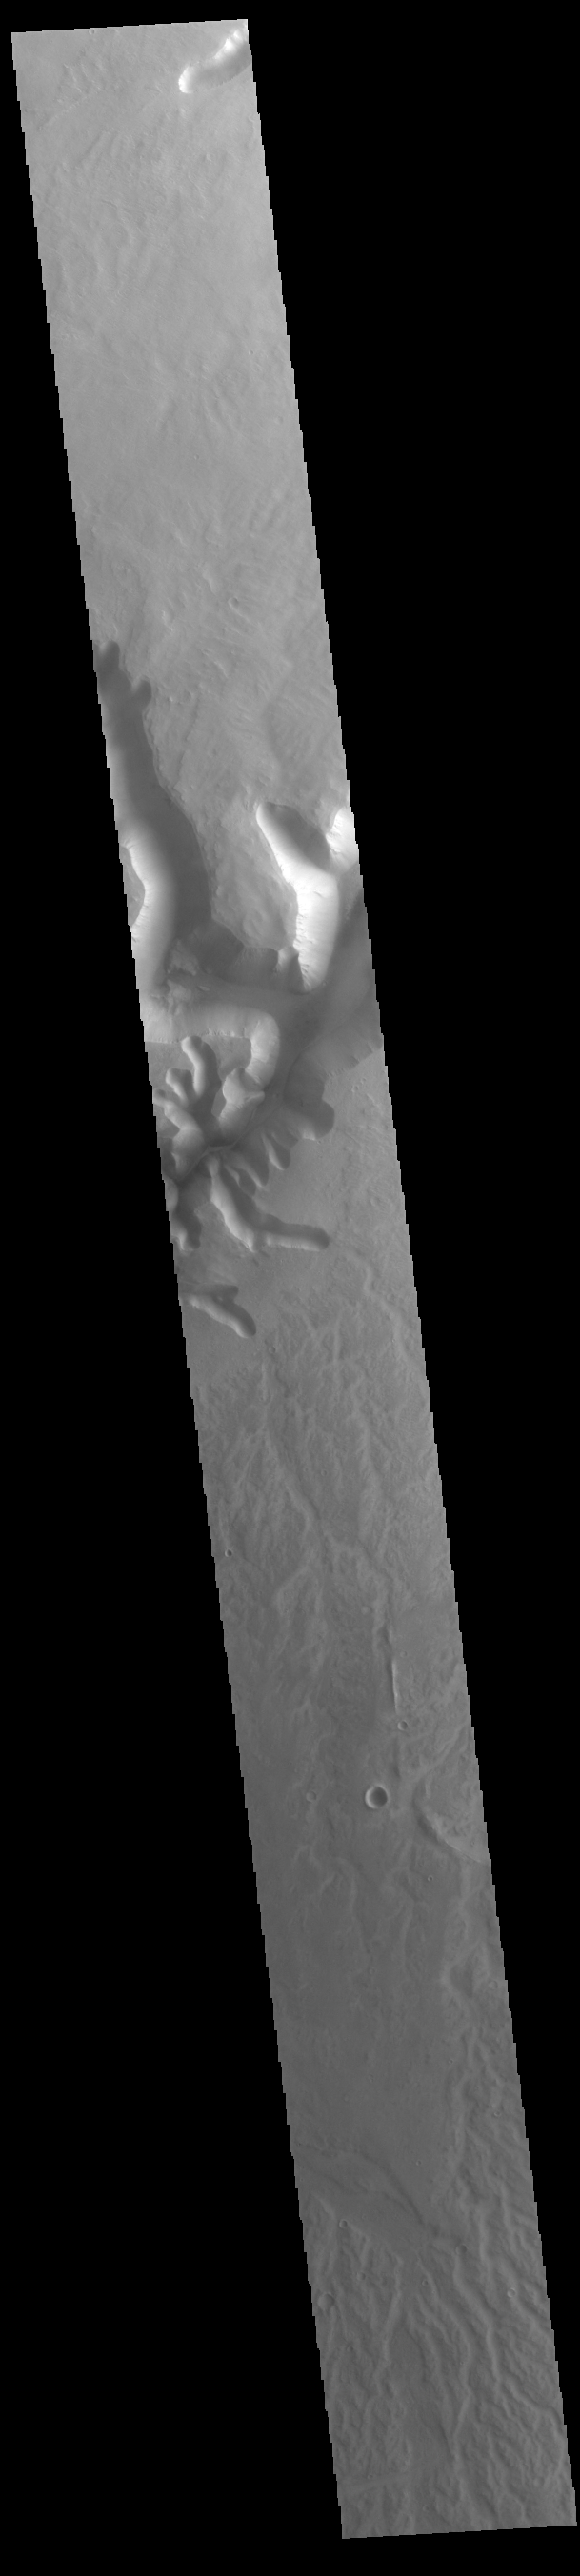

Channel

Today’s VIS image shows a portion of a large unnamed channel located east of Echus Chasma.

Credit: NASA/JPL-Caltech/ASU